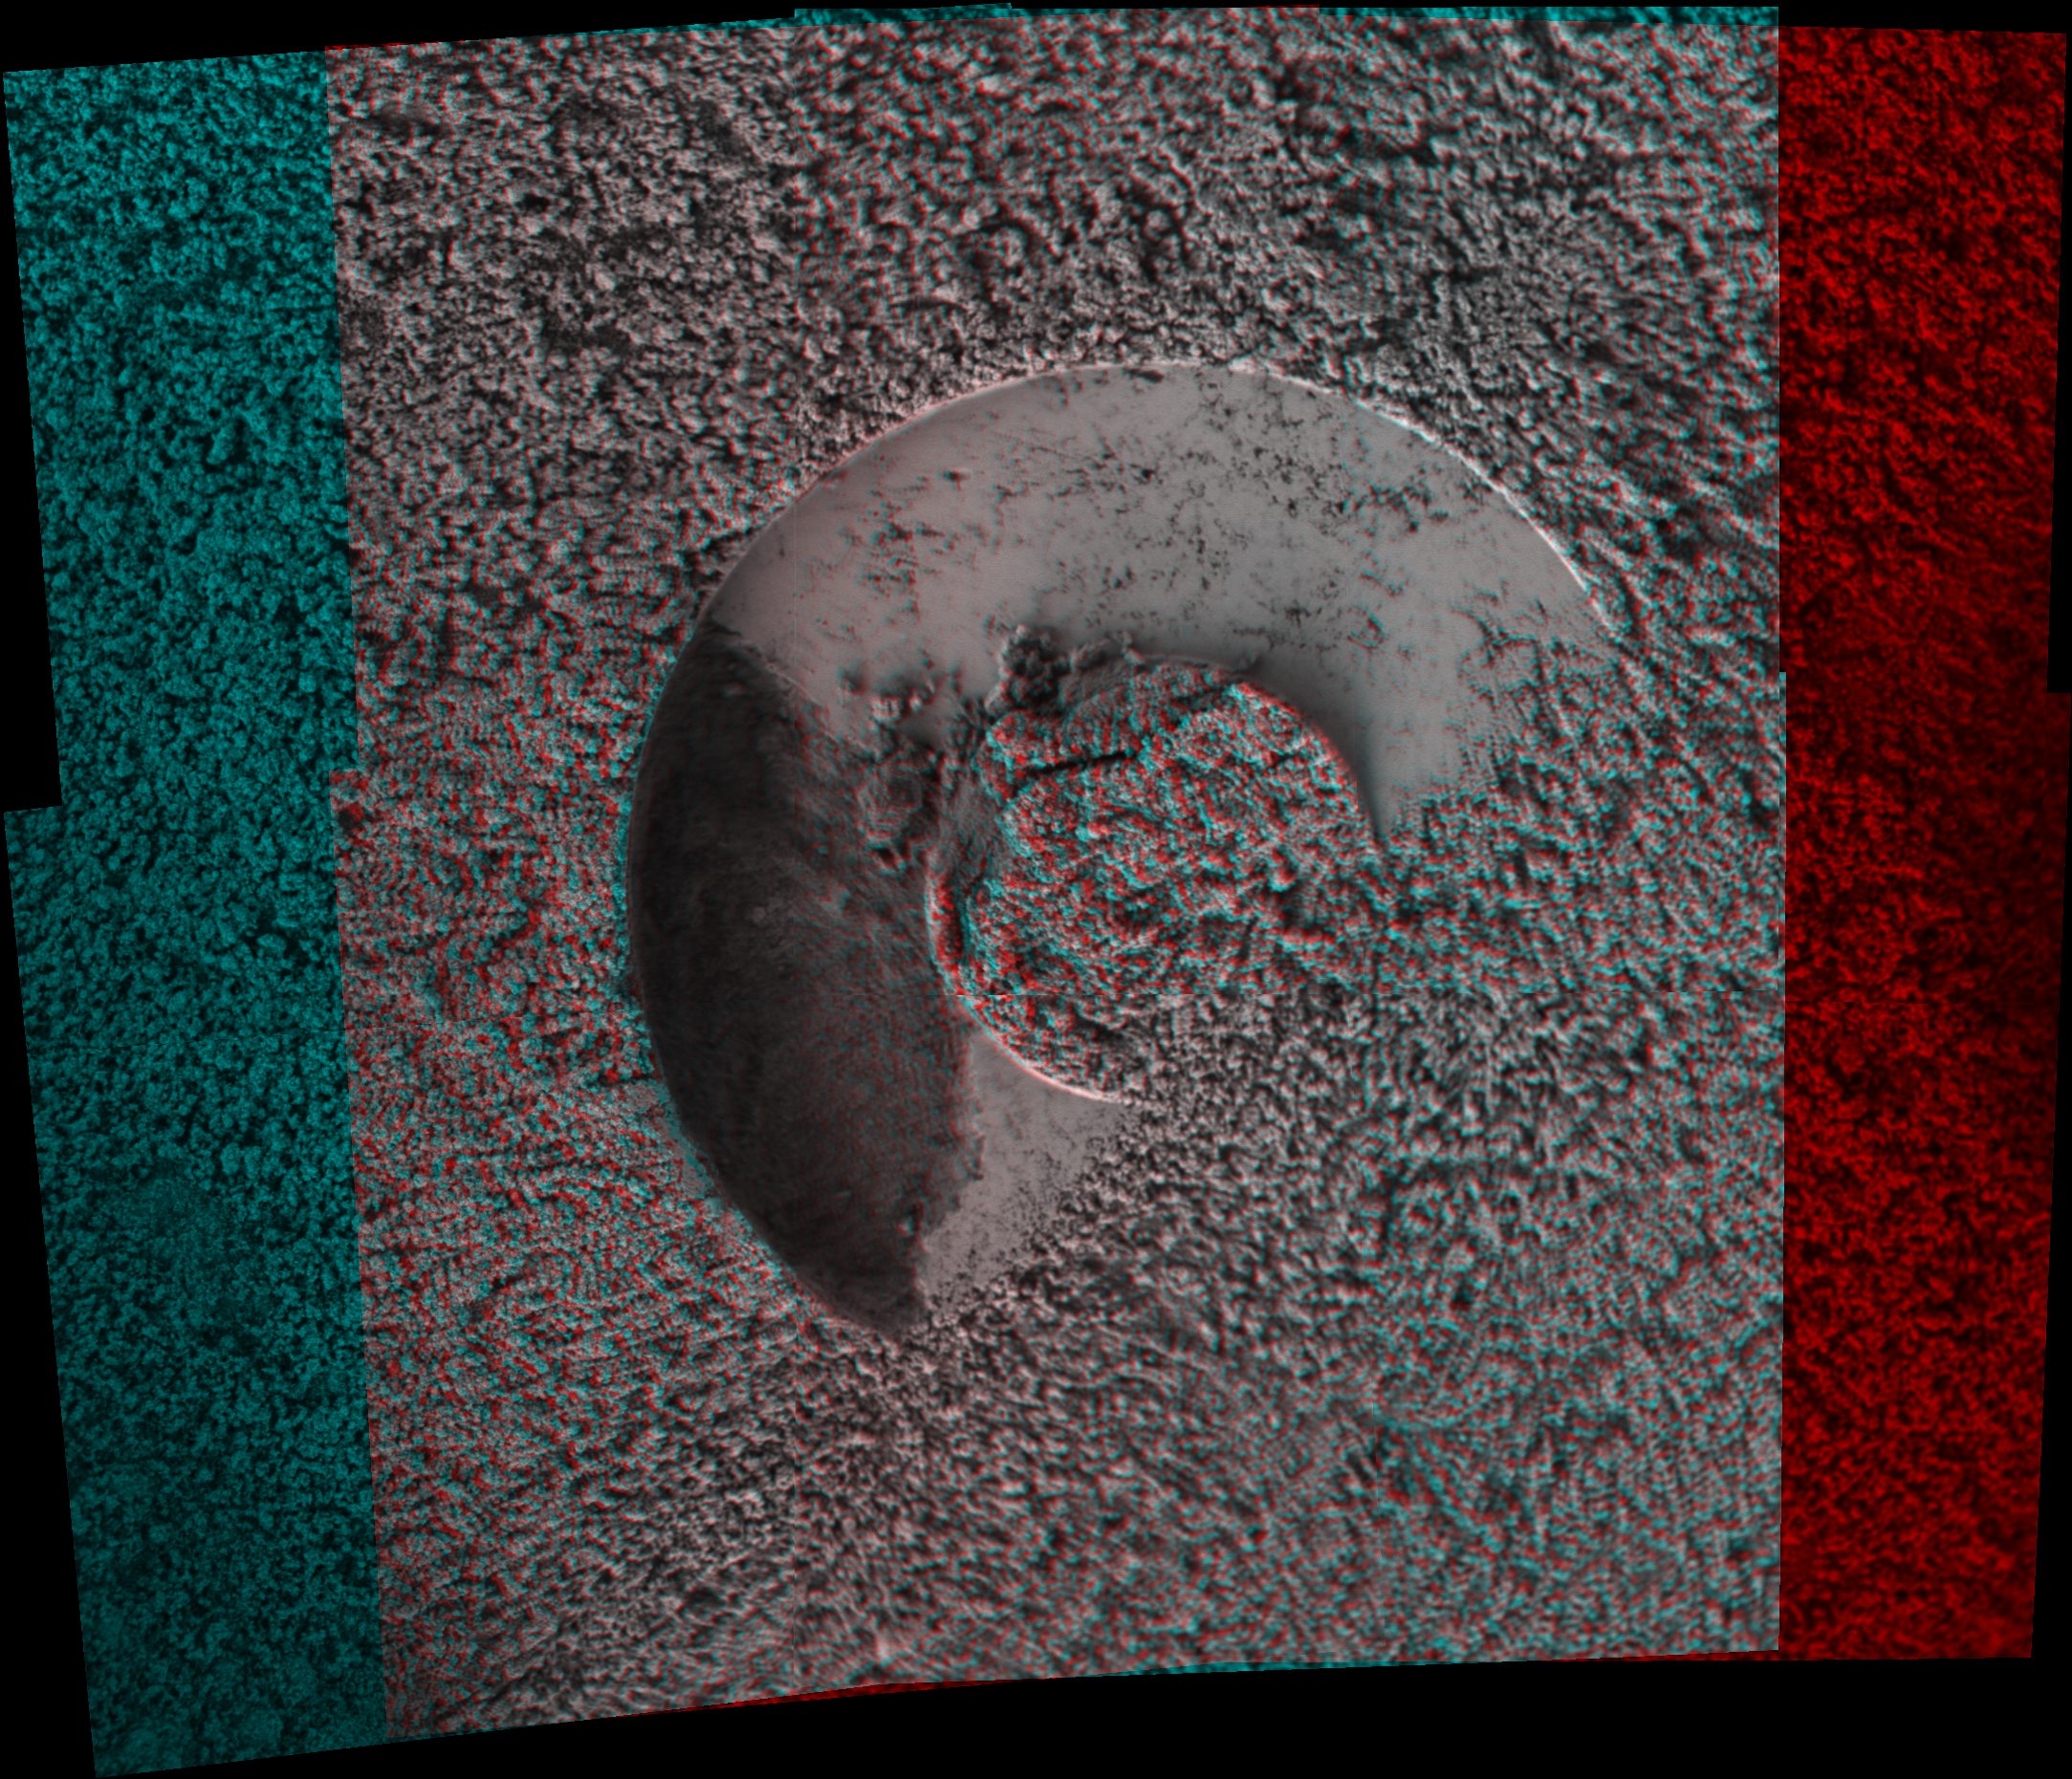

Sampling Martian Soil (3-D)

Scientists were using the Moessbauer spectrometer on NASA’s Mars Exploration Rover Spirit when something unexpected happened. The instrument’s contact ring had been placed onto the ground as a reference point for placement of another instrument, the alpha particle X-ray spectrometer, for analyzing the soil. After Spirit removed the Moessbauer from the target, the rover’s microscopic imager revealed a gap in the imprint left behind in the soil. The gap, about a centimeter wide (less than half an inch), is visible on the left side of this stereo view. Scientists concluded that a small chunk of soil probably adhered to the contact ring on the front surface of the Moessbauer. Before anyone saw that soil may have adhered to the Moessbauer, that instrument was placed to analyze martian dust collected by a magnet on the rover. The team plans to take images to see if any soil is still attached to the Moessbauer. Spirit took these images on the rover’s 240th martian day, or sol (Sept. 4, 2004).

Figure 1 is the left-eye view of a stereo pair and Figure 2 is the right-eye view of a stereo pair.

Credit: NASA/JPL/Cornell/USGS